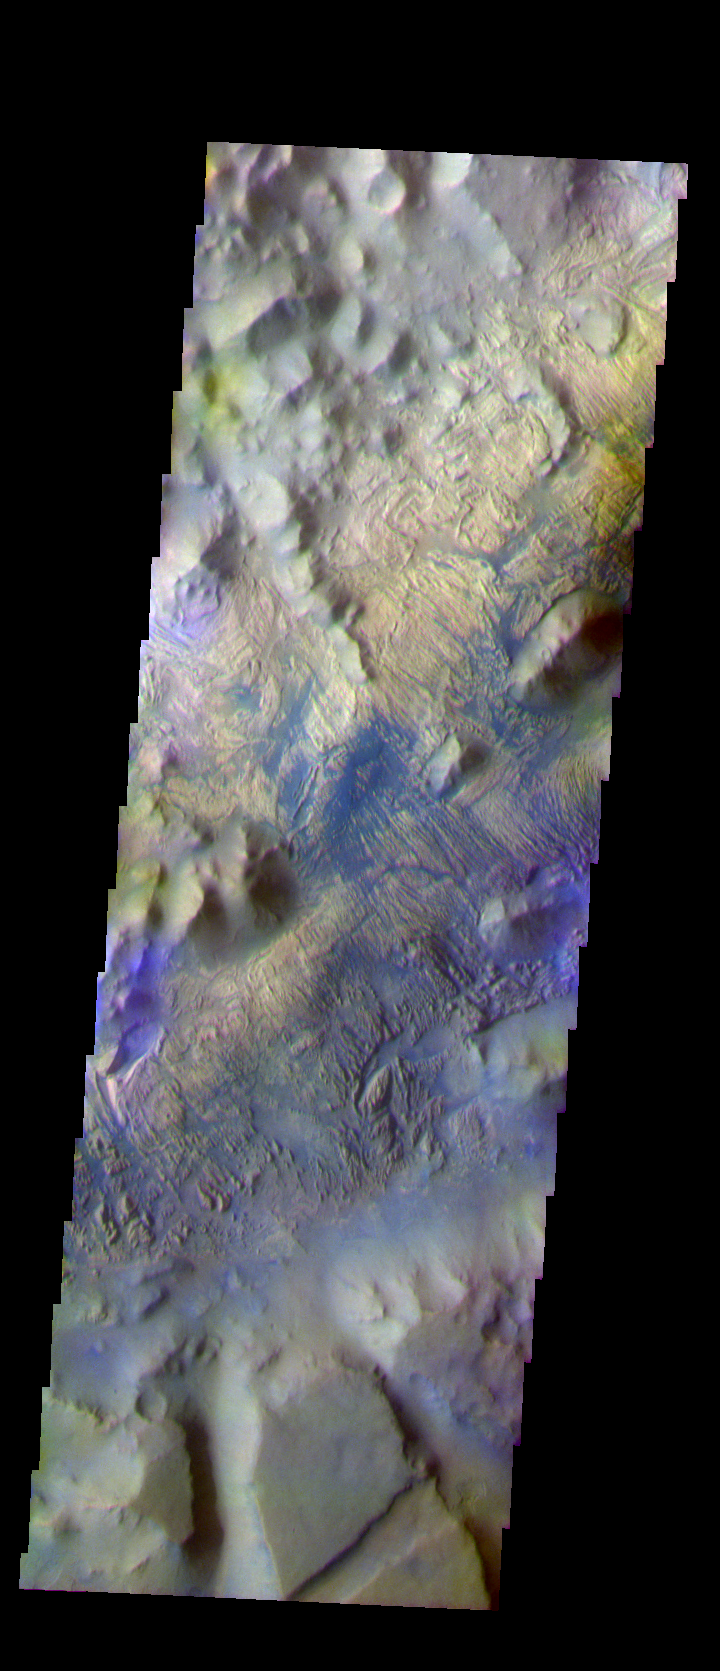

Iani Chaos – Another View In False Color

The THEMIS VIS camera is capable of capturing color images of the Martian surface using five different color filters. In this mode of operation, the spatial resolution and coverage of the image must be reduced to accommodate the additional data volume produced from using multiple filters. To make a color image, three of the five filter images (each in grayscale) are selected. Each is contrast enhanced and then converted to a red, green, or blue intensity image. These three images are then combined to produce a full color, single image. Because the THEMIS color filters don’t span the full range of colors seen by the human eye, a color THEMIS image does not represent true color. Also, because each single-filter image is contrast enhanced before inclusion in the three-color image, the apparent color variation of the scene is exaggerated. Nevertheless, the color variation that does appear is representative of some change in color, however subtle, in the actual scene. Note that the long edges of THEMIS color images typically contain color artifacts that do not represent surface variation.

This false color image is located north of yesterday’s image, still within the Iani Chaos. Note the different surface textures within the two images. This image was collected during the Southern Fall season.

Image information: VIS instrument. Latitude -0.8 Longitude 341.5 East (18.5 West). 36 meter/pixel resolution.

Note: this THEMIS visual image has not been radiometrically nor geometrically calibrated for this preliminary release. An empirical correction has been performed to remove instrumental effects. A linear shift has been applied in the cross-track and down-track direction to approximate spacecraft and planetary motion. Fully calibrated and geometrically projected images will be released through the Planetary Data System in accordance with Project policies at a later time.

NASA’s Jet Propulsion Laboratory manages the 2001 Mars Odyssey mission for NASA’s Office of Space Science, Washington, D.C. The Thermal Emission Imaging System (THEMIS) was developed by Arizona State University, Tempe, in collaboration with Raytheon Santa Barbara Remote Sensing. The THEMIS investigation is led by Dr. Philip Christensen at Arizona State University. Lockheed Martin Astronautics, Denver, is the prime contractor for the Odyssey project, and developed and built the orbiter. Mission operations are conducted jointly from Lockheed Martin and from JPL, a division of the California Institute of Technology in Pasadena.

Credit: NASA/JPL/Arizona State University